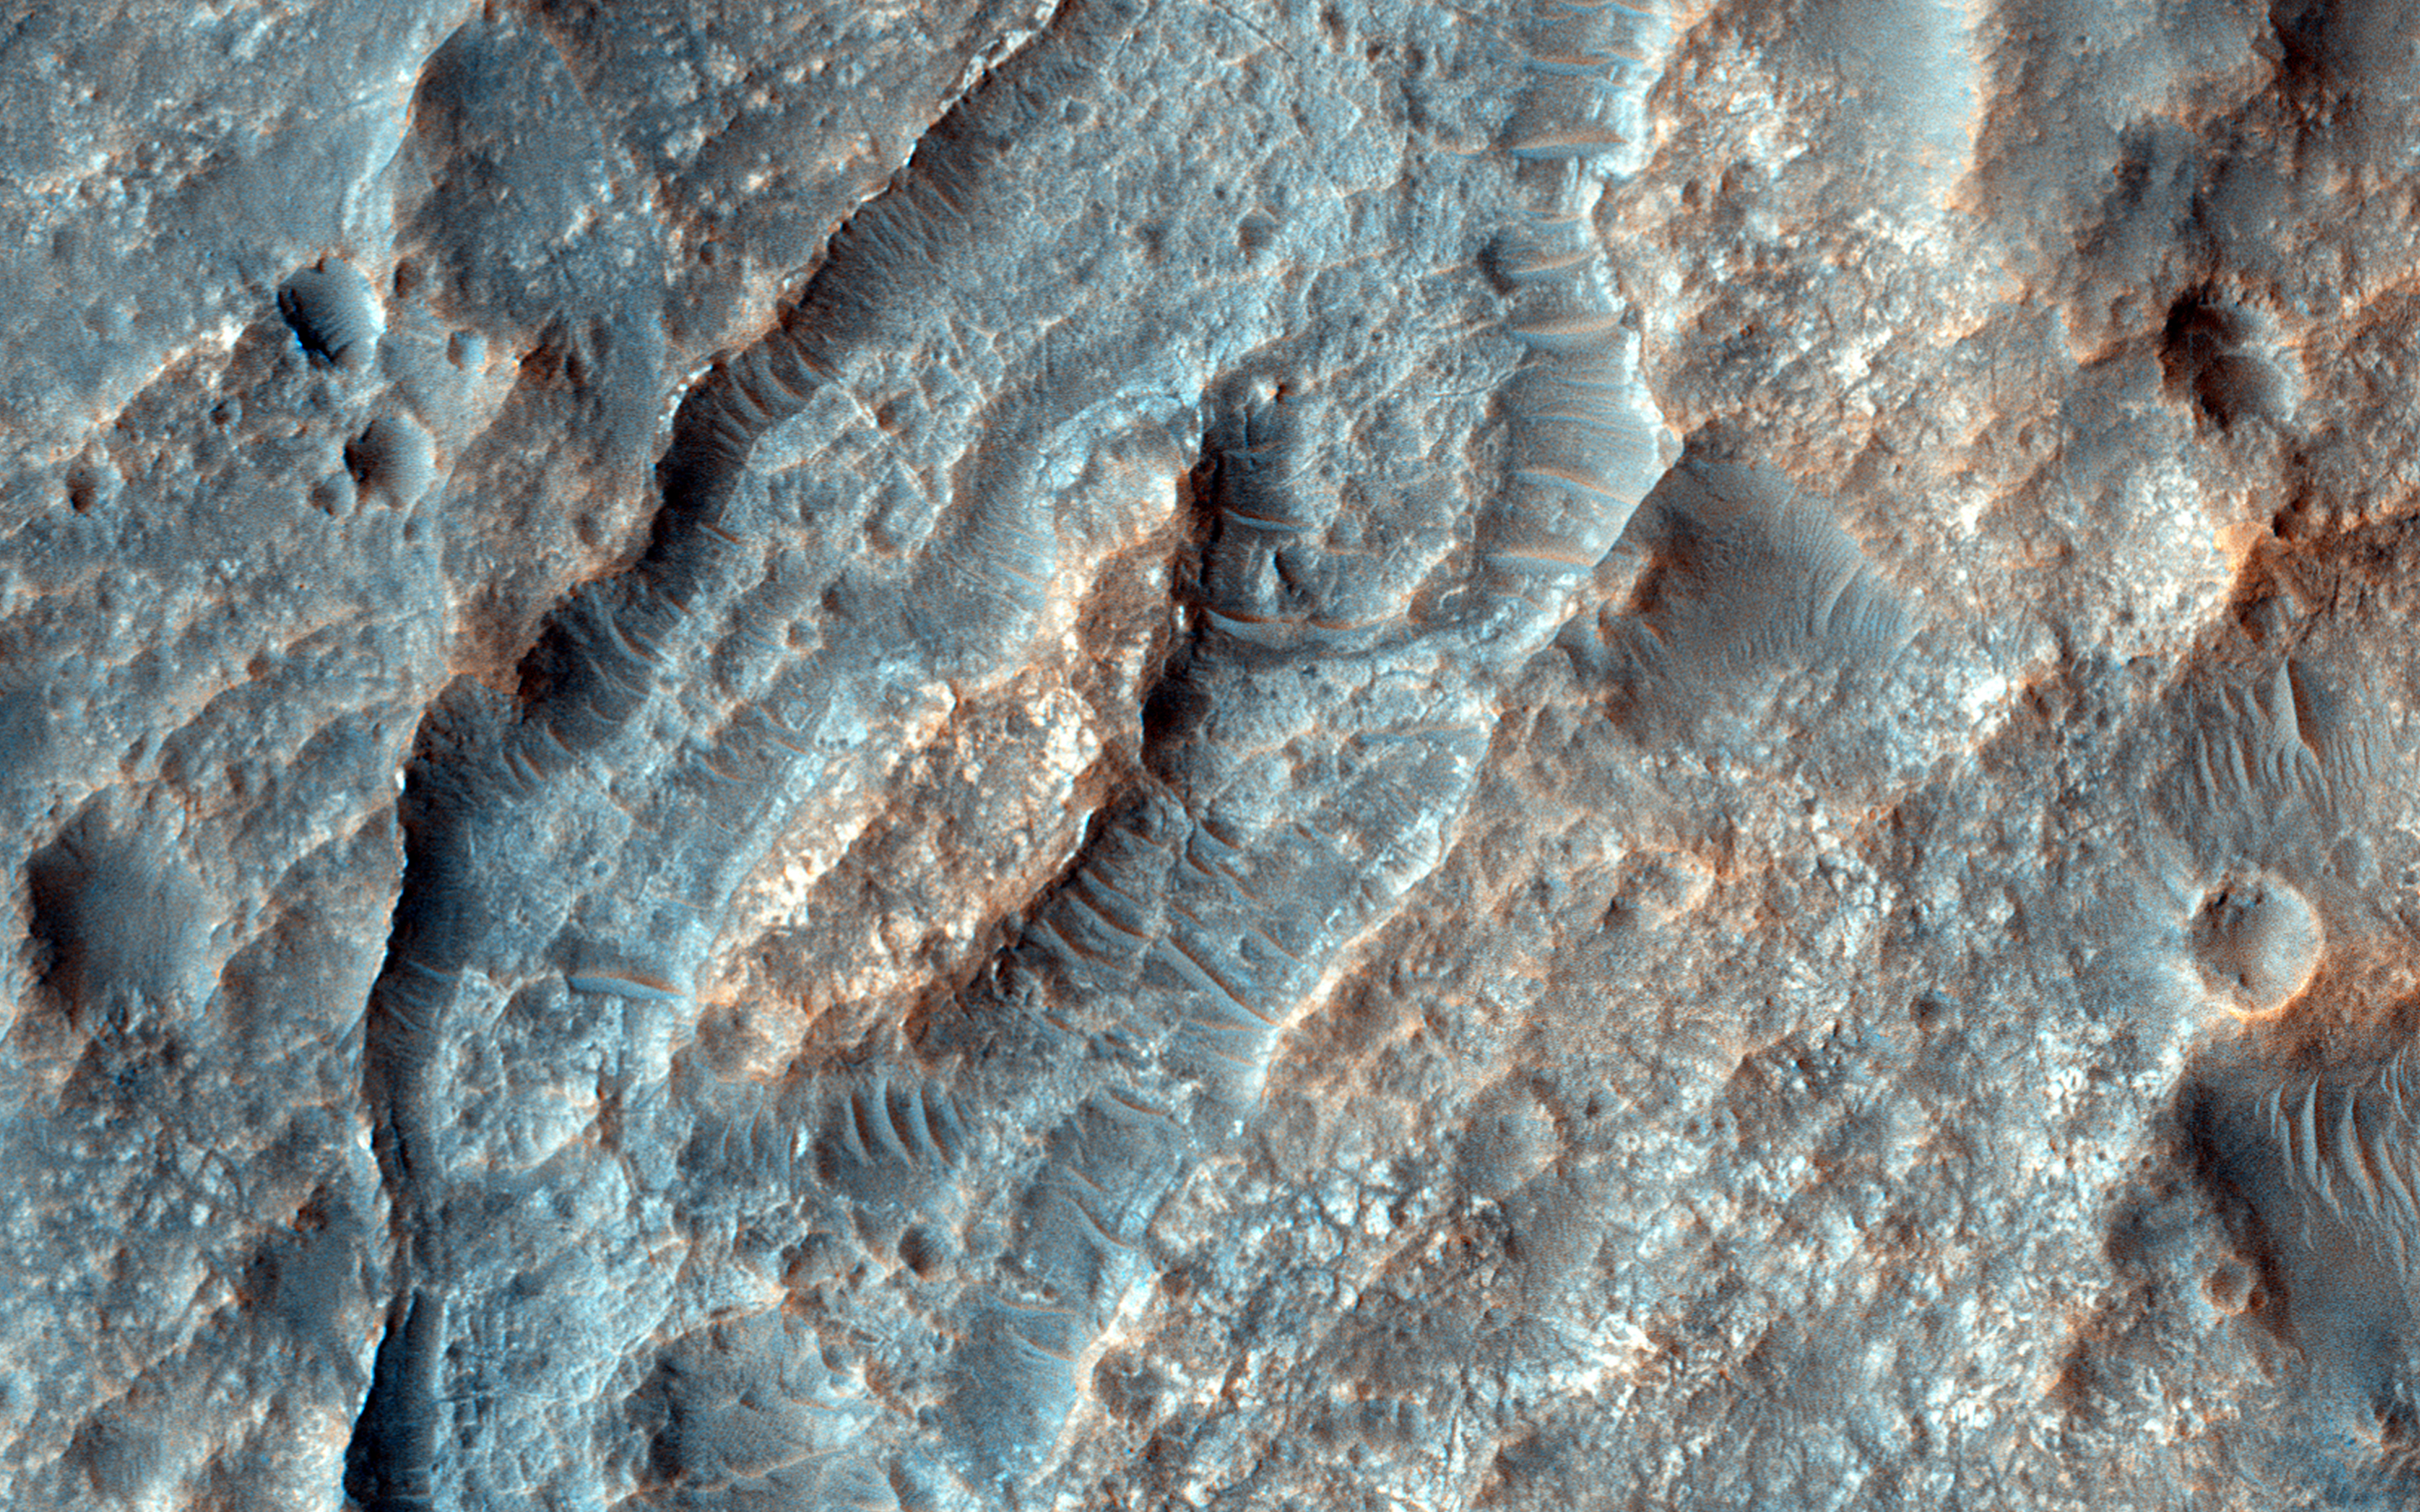

Inverted Ridges in the Eridania Basin

This closeup of a HiRISE image covers a region in the Eridania Basin that shows interesting inverted ridges (white arrows).

The ridges display a dendritic, or branched, pattern and may have once been connected to a larger channel (black arrows). One possible way these ridges formed is when smaller valleys filled in with sediments. These sediments became cemented and lithified which made them stronger than their surroundings.

Over time, erosion removed the surrounding terrain but the lithified sediments in the valleys are stronger so they have remained and now appear higher (or inverted) than their surroundings.

HiRISE is one of six instruments on NASA’s Mars Reconnaissance Orbiter. The University of Arizona, Tucson, operates HiRISE, which was built by Ball Aerospace & Technologies Corp., Boulder, Colorado. NASA’s Jet Propulsion Laboratory, a division of the California Institute of Technology in Pasadena, manages the Mars Reconnaissance Orbiter Project for NASA’s Science Mission Directorate, Washington.

Credit: NASA/JPL-Caltech/University of Arizona